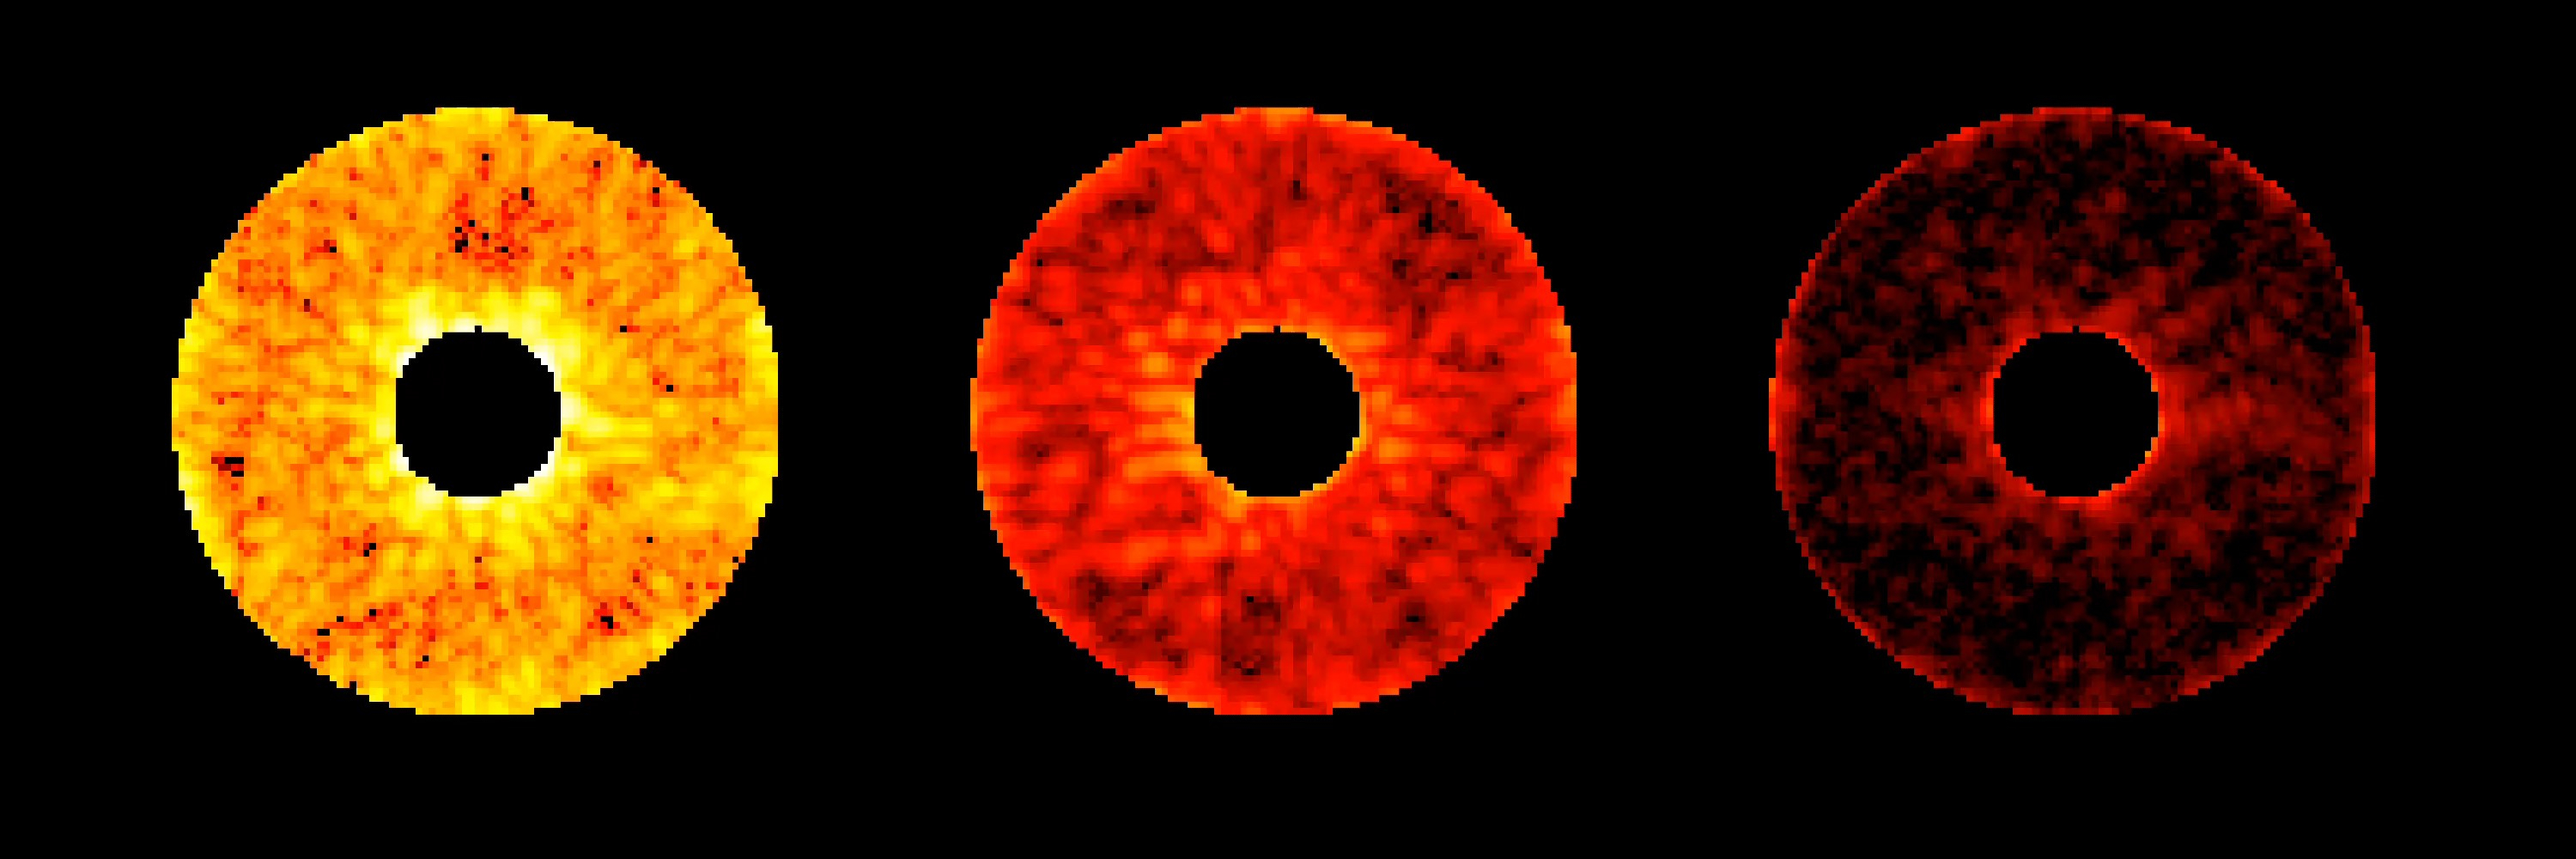

Roman Coronagraph Digging the Dark Hole

The Roman Coronagraph Instrument on NASA’s upcoming Nancy Grace Roman Space Telescope will test new tools that block starlight, revealing planets hidden by the glare of their parent stars. This graphic shows a test of what engineers call “digging the dark hole.”

The image shows three computer readouts of real data from the coronagraph’s camera. Engineers used lasers and special optics to replicate the light from a star as it would look when observed by the Roman telescope. The image at left shows the amount of starlight that leaks into the coronagraph’s field of view when only fixed components called masks are used to block the star at the center of the circle. Using moveable components such as deformable mirrors, the coronagraph can remove more and more of this starlight. The middle and right images show the progression of this process, where red indicates less starlight, and black indicates most or all starlight has been removed.

The deformable mirrors are each only 2 inches (5 centimeters) in diameter and backed by more than 2,000 tiny pistons that move up and down. The pistons work together to change the shape of the mirrors to compensate for the unwanted stray light that spills around the edges of the masks. Though they are too small to affect Roman’s other highly precise measurements, the imperfections can send stray starlight into the dark hole.

In space, this technique will enable astronomers to observe light directly from planets around other stars, or exoplanets. Once demonstrated on Roman, similar technologies on a future mission could enable astronomers to use that light to identify chemicals in an exoplanet’s atmosphere, potentially indicating the presence of life.

The Nancy Grace Roman Space Telescope is managed by Goddard Space Flight Center, with participation by JPL and Caltech/IPAC in Southern California, the Space Telescope Science Institute in Baltimore, and a science team comprising scientists from various research institutions. The primary industrial partners are BAE Space and Mission Systems in Boulder, Colorado; L3Harris Technologies in Melbourne, Florida; and Teledyne Scientific & Imaging in Thousand Oaks, California.

The Roman Coronagraph Instrument is managed by JPL for NASA and has contributions from ESA (the European Space Agency), JAXA (the Japanese Aerospace Exploration Agency), the French space agency CNES (Centre National d’Études Spatiales), and the Max Planck Institute for Astronomy in Germany. Caltech, in Pasadena, California, manages JPL for NASA. The Roman Science Support Center at Caltech/IPAC partners with JPL on data management for the Coronagraph and generating the instrument’s commands.

Credit: NASA/JPL-Caltech